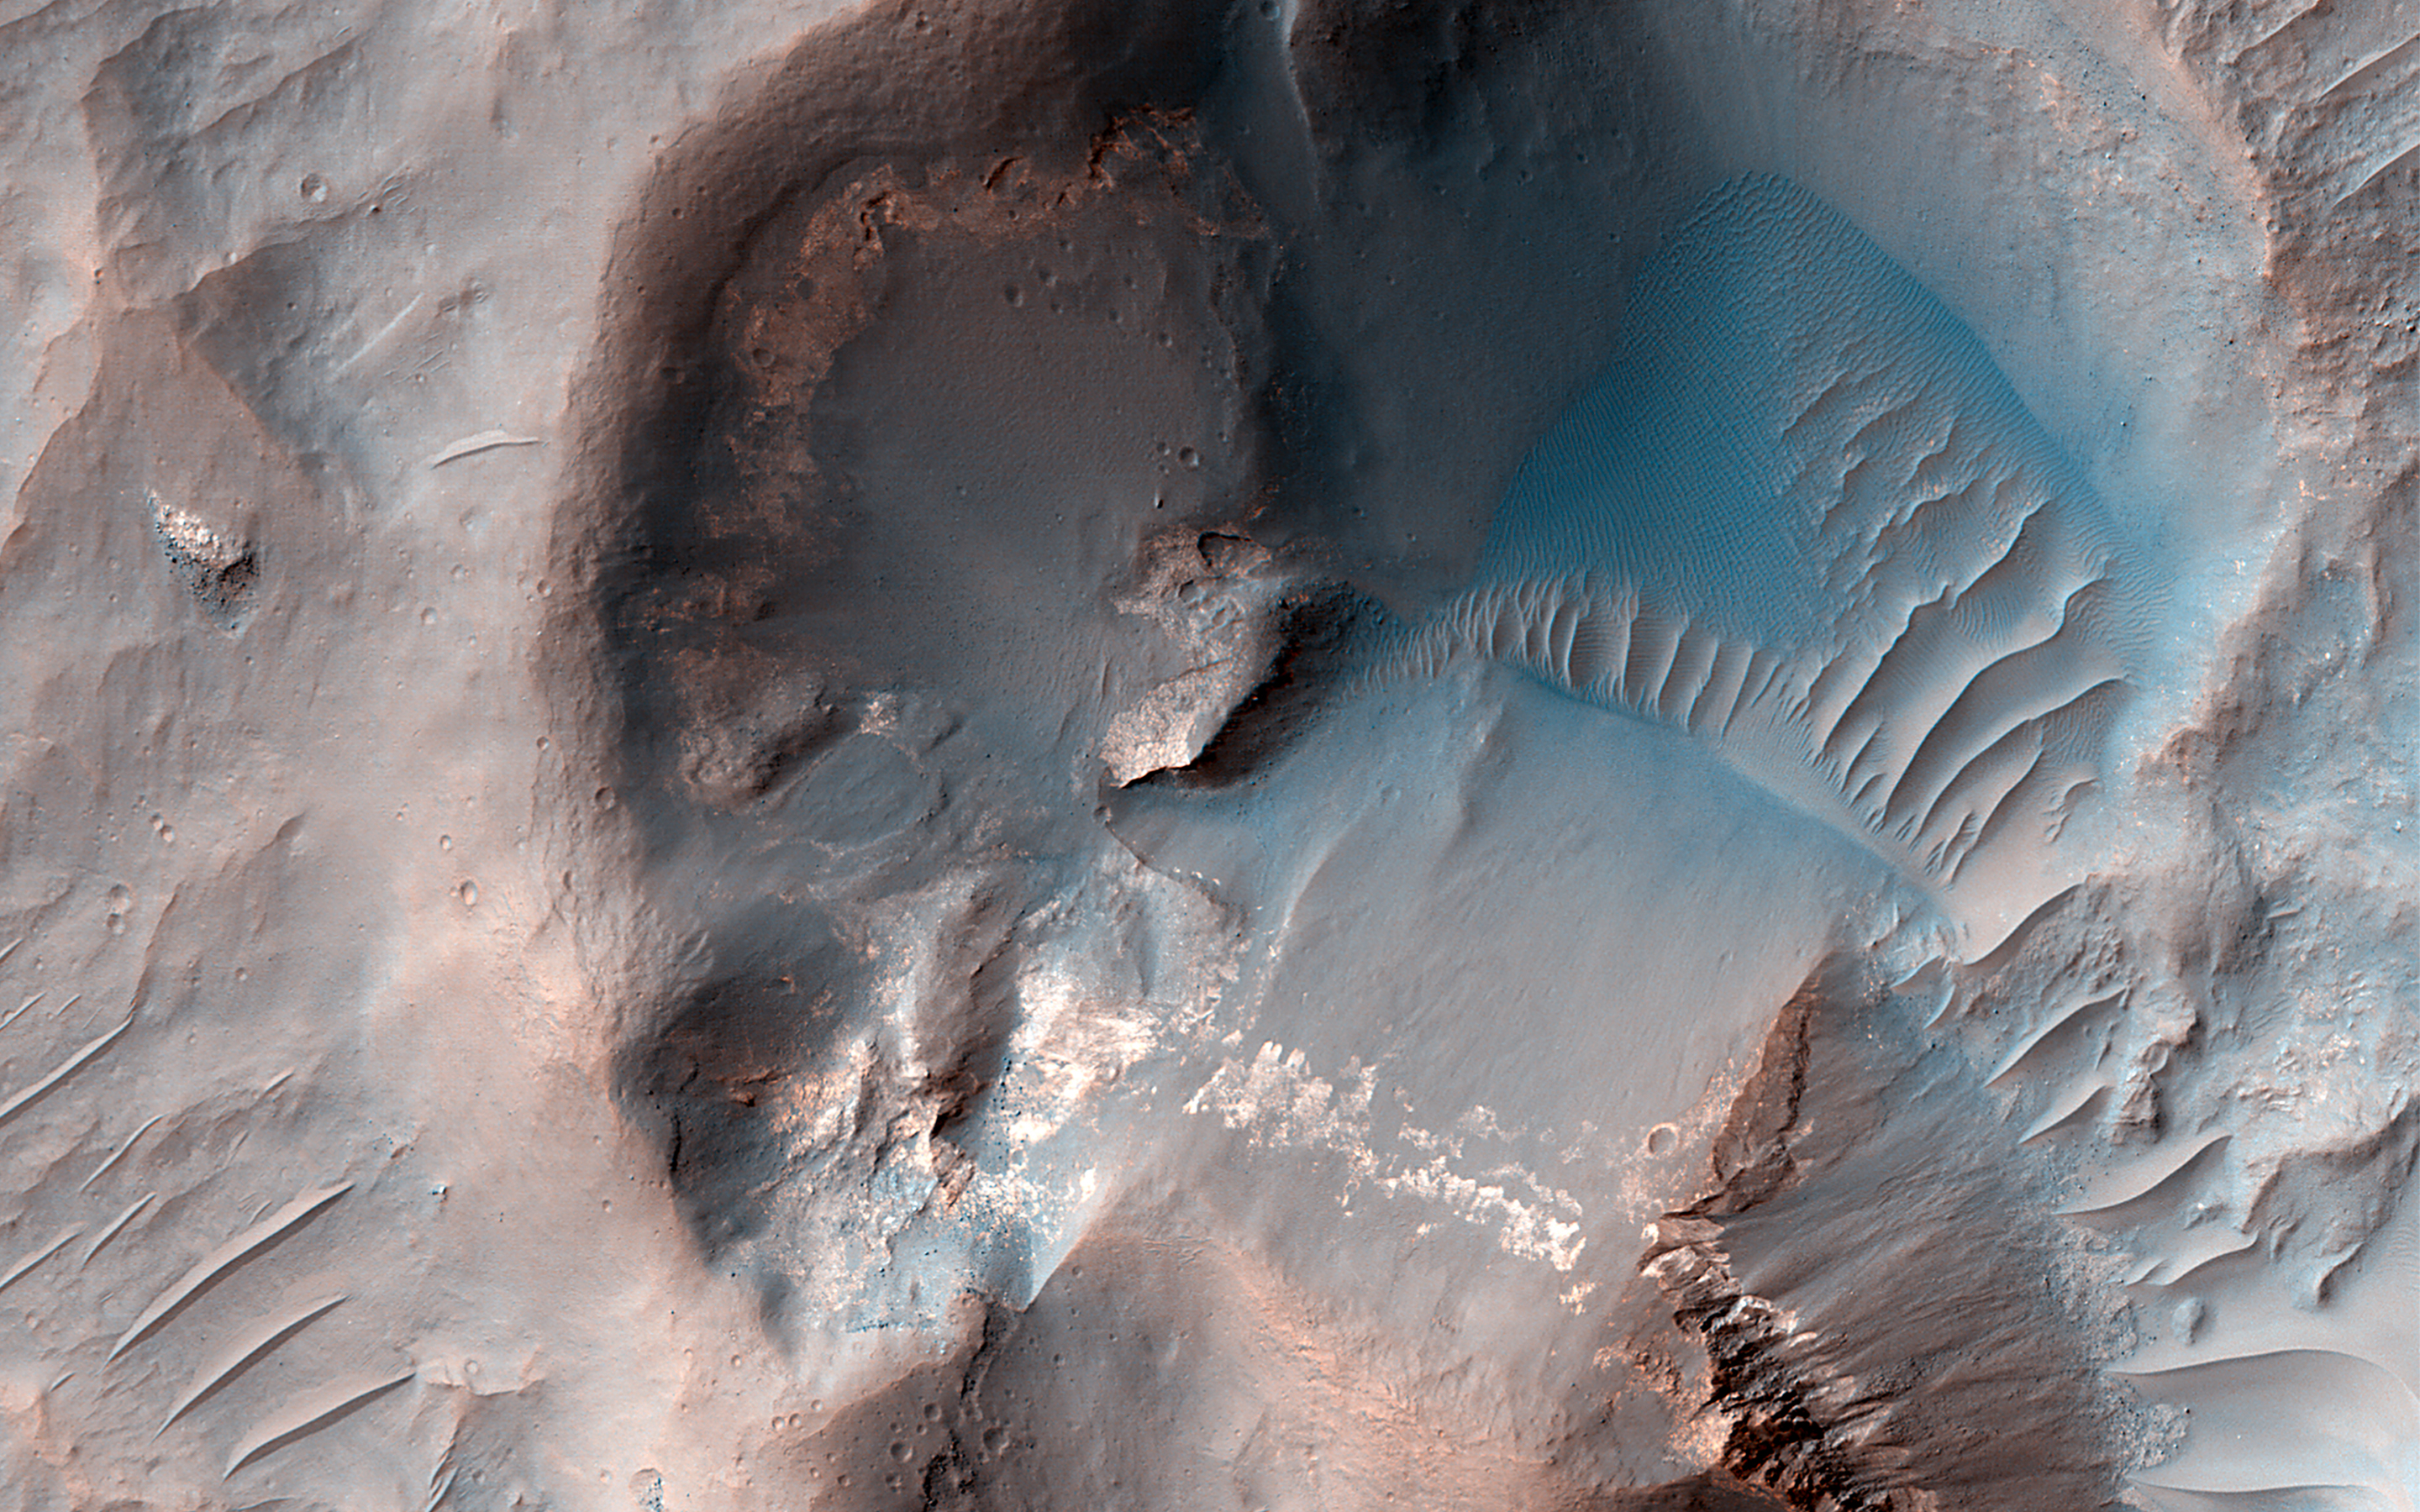

Looking at the Crater Half Full

Planetary scientists look for targets that help them better understand the area they are interested in. In this particular image, there is a small (1 kilometer, or 0.6 mile, wide) crater that appears to be partly-filled by deposits that have flowed into, and around it.

With this observation, scientists can learn more about the nature of these deposits. The crater offers an opportunity to gain more information about the flowing behavior of these deposits and their thickness given that the crater size can be used to estimate its depth. This provides insight into the thickness of the deposits partly filling it.

The map is projected here at a scale of 50 centimeters (19.7 inches) per pixel. (The original image scale is 55.5 centimeters [21.9 inches] per pixel [with 2 x 2 binning]; objects on the order of 166 centimeters [65.4 inches] across are resolved.) North is up.

This is a stereo pair with ESP_076823_1475.

The University of Arizona, in Tucson, operates HiRISE, which was built by Ball Aerospace & Technologies Corp., in Boulder, Colorado. NASA’s Jet Propulsion Laboratory, a division of Caltech in Pasadena, California, manages the Mars Reconnaissance Orbiter Project for NASA’s Science Mission Directorate, Washington.

Credit: NASA/JPL-Caltech/University of Arizona